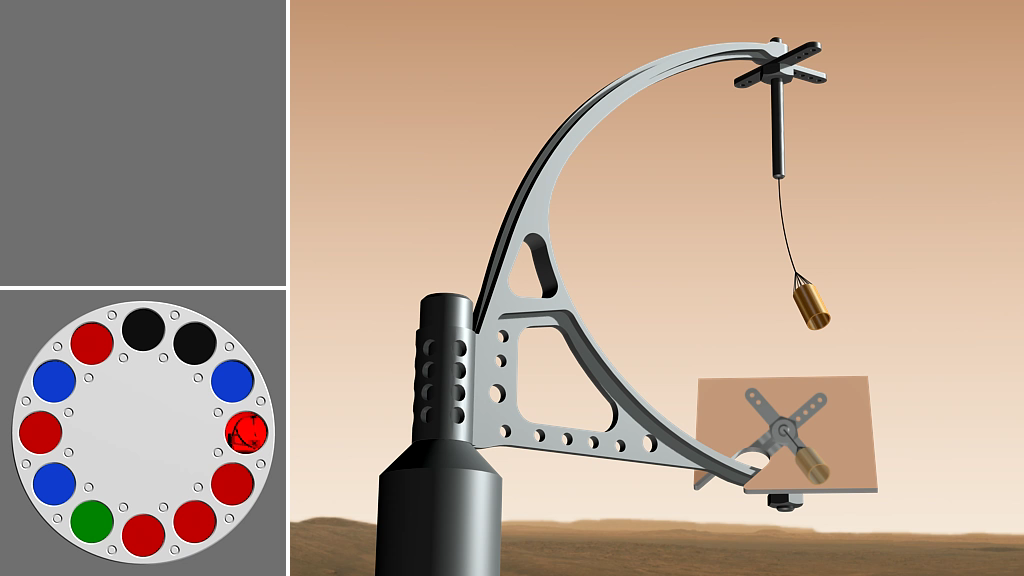

How Phoenix Measures Wind Speed and Direction

This animation shows how NASA’s Phoenix Mars Lander can measure wind speed and direction by imaging the Telltale with the Stereo Surface Imager (SSI).

The Phoenix Mission is led by the University of Arizona, Tucson, on behalf of NASA. Project management of the mission is by NASA’s Jet Propulsion Laboratory, Pasadena, Calif. Spacecraft development is by Lockheed Martin Space Systems, Denver.

Photojournal Note: As planned, the Phoenix lander, which landed May 25, 2008 23:53 UTC, ended communications in November 2008, about six months after landing, when its solar panels ceased operating in the dark Martian winter.

Credit: NASA/JPL-Caltech/University of Arizona/Aarhus University/Niels Bohr Institute/Texas A&M University